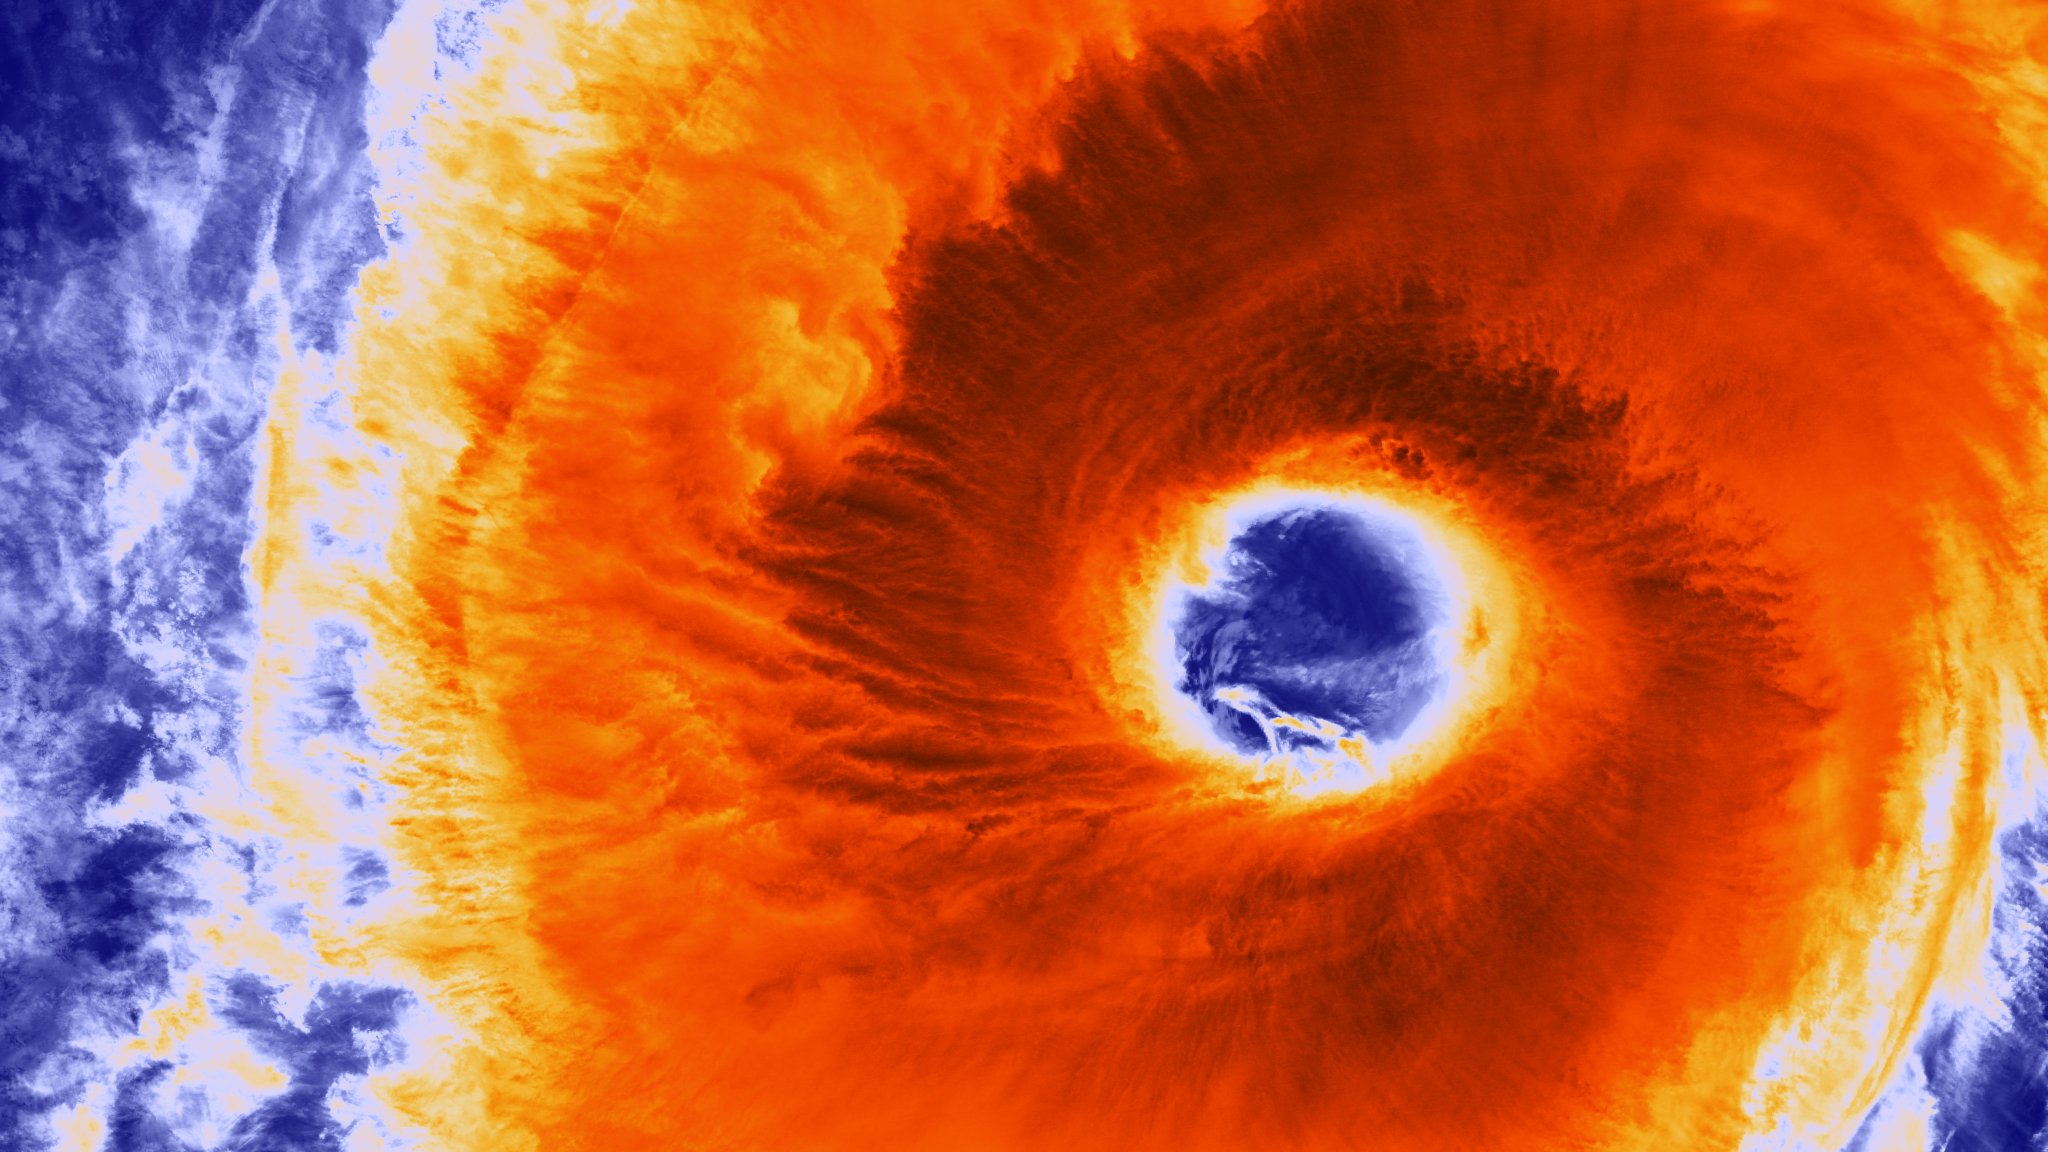

Typhoon Champi Develops Massive Eye

Taken on October 22, 2015 at 0400 UTC by the Suomi NPP satellite's VIIRS sensor, this colorized infrared image shows the extremely large eye of Typhoon Champi. With a diameter of 60 nautical miles, the eye of the storm is larger than the state of Rhode Island. Typhoon Champi is currently 700 nautical miles south of Tokyo, Japan with 110mph sustained winds, and is moving northeast with no threat to land.

Credit: NASA/NOAA via NOAA Environmental Visualization Laboratory